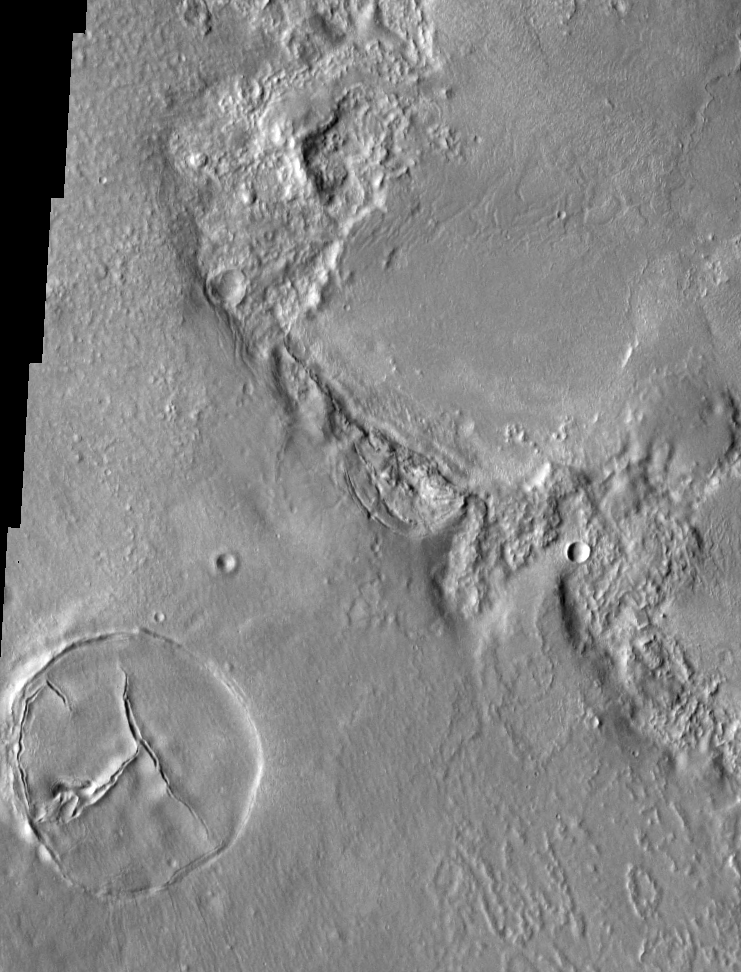

THEMIS Images as Art #1

Released 2 February 2004

Humanity is a very visual species. We rely on our eyes to tell us what is going on in the world around us. Put any image in front of a person and that person will examine the picture looking for anything familiar. Even if the examiner has no idea what he/she is looking at in a picture, he/she will still be able to make a statement about the picture, usually preceded by the words “it looks like…” The image above is part of the surface of Mars, but is presented for its artistic value rather than its scientific value. When first viewed, this image solicited a statement that “it looks like…” something seen in everyday life.

This particular image contains an interesting symbol in the bottom-left corner; perhaps it’s a peace sign.

Note: this THEMIS visual image has not been radiometrically nor geometrically calibrated for this preliminary release. An empirical correction has been performed to remove instrumental effects. A linear shift has been applied in the cross-track and down-track direction to approximate spacecraft and planetary motion. Fully calibrated and geometrically projected images will be released through the Planetary Data System in accordance with Project policies at a later time.

NASA’s Jet Propulsion Laboratory manages the 2001 Mars Odyssey mission for NASA’s Office of Space Science, Washington, D.C. The Thermal Emission Imaging System (THEMIS) was developed by Arizona State University, Tempe, in collaboration with Raytheon Santa Barbara Remote Sensing. The THEMIS investigation is led by Dr. Philip Christensen at Arizona State University. Lockheed Martin Astronautics, Denver, is the prime contractor for the Odyssey project, and developed and built the orbiter. Mission operations are conducted jointly from Lockheed Martin and from JPL, a division of the California Institute of Technology in Pasadena.

Credit: NASA/JPL/Arizona State University